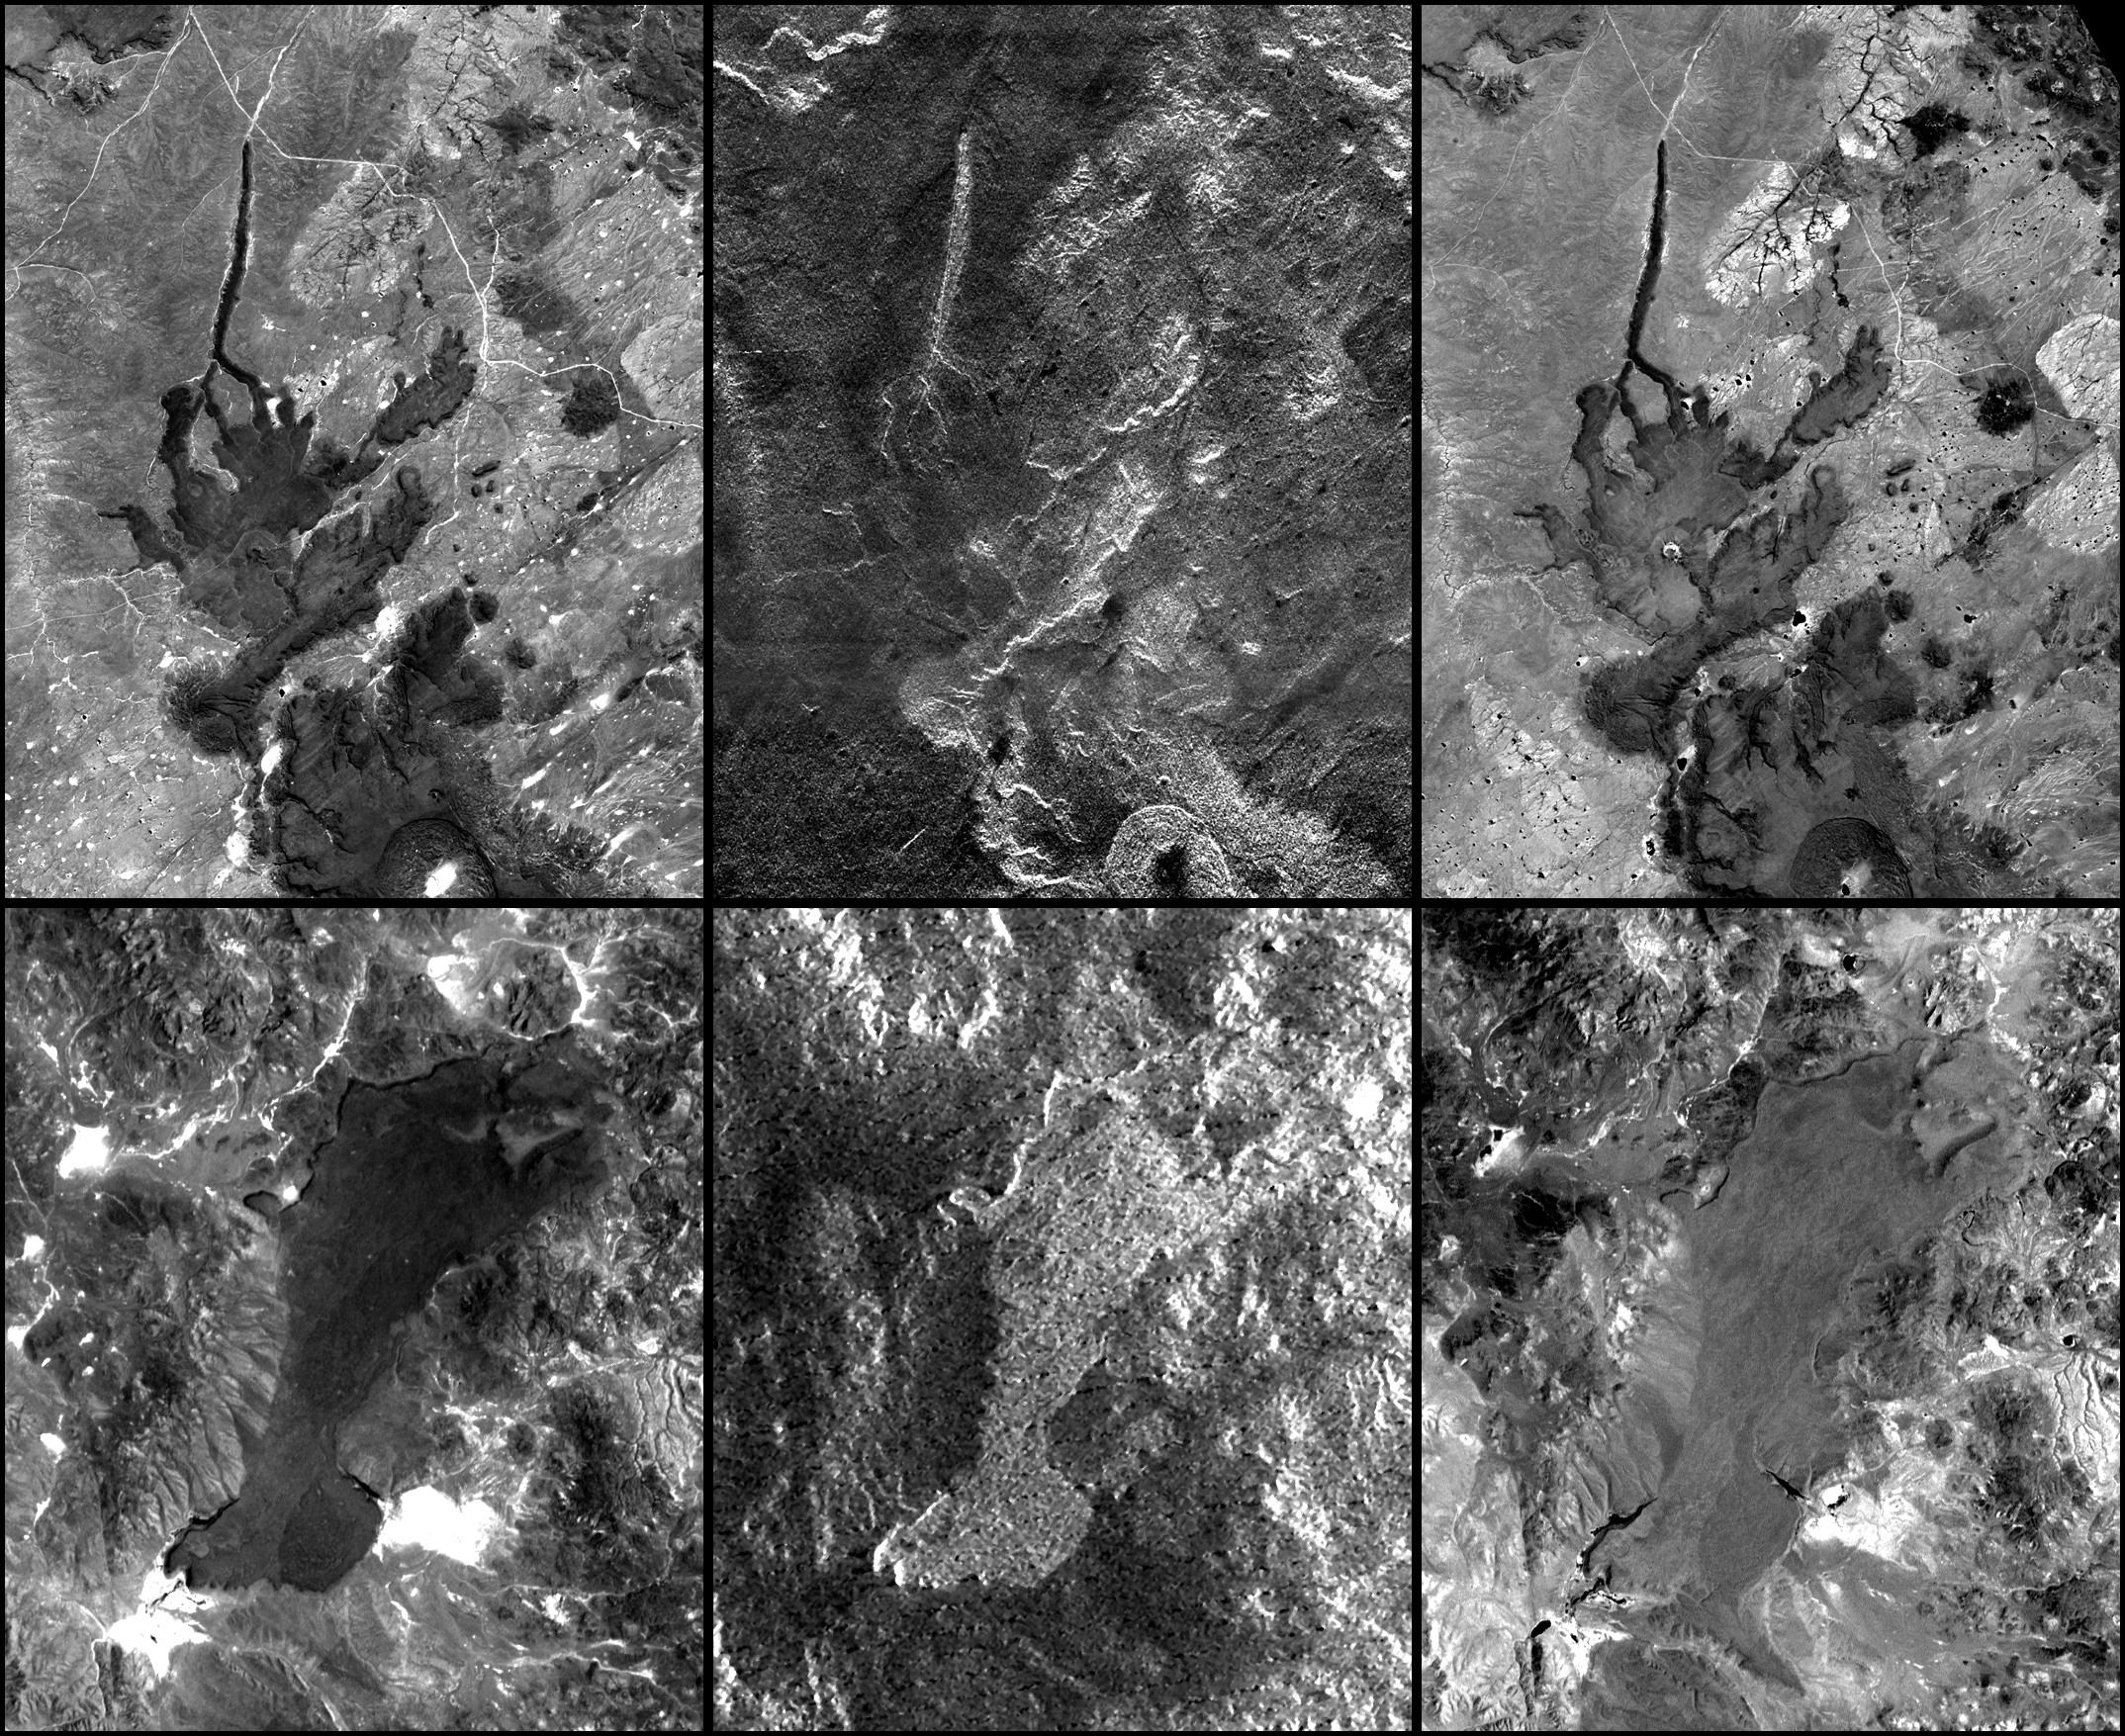

SRTM Radar – Landsat Image Comparison, Patagonia, Argentina

In addition to an elevation model of most of Earth’slandmass, the Shuttle Radar Topography Mission will produce C-band radar imagery of the same area. This imagery is essentially a 10-day snapshot view of the Earth, as observed with 5.8 centimeter wavelength radar signals that were transmitted from the Shuttle, reflected by the Earth, and then recorded on the Shuttle. This six-image mosaic shows two examples of SRTM radar images (center) with comparisons to images acquired by the Landsat 7 satellite in the visible wavelengths (left) and an infrared wavelength (right). Both sets of images show lava flows in northern Patagonia, Argentina. In each case, the lava flows are relatively young compared to the surrounding rock formations.

In visible light (left) image brightness corresponds to mineral chemistry and — as expected — both lava flows appear dark. Generally, the upper flow sits atop much lighter bedrock, providing good contrast and making the edges of the flow distinct. However, the lower flow borders some rocks that are similarly dark, and the flow boundaries are somewhat obscured. Meanwhile, in the radar images (center), image brightness corresponds to surface roughness (and topographic orientation) and substantial differences between the flows are visible. Much of the top flow appears dark, meaning it is fairly smooth. Consequently, it forms little or no contrast with the smooth and dark surrounding bedrock and thus virtually vanishes from view. However, the lower flow appears rough and bright and mostly forms good contrast with adjacent bedrock such that the flow is locally more distinct here than in the visible Landsat view. For further comparison, infrared Landsat images (right) again show image brightnesses related to mineral chemistry, but the lava flows appear lighter than in the visible wavelengths. Consequently, the lower lava flow becomes fairly obscure among the various surrounding rocks, just as the upper flow did in the radar image. The various differences among all of these images illustrate the importance of illumination wavelength in image interpretation.

The Landsat 7 Thematic Mapper images used here were provided to the SRTM project by the United States Geological Survey, Earth Resources Observation Systems (EROS) Data Center, Sioux Falls, South Dakota.

The radar images shown here were acquired by the Shuttle Radar Topography Mission (SRTM) aboard the Space Shuttle Endeavour, launched on February 11, 2000. SRTM used the same radar instrument that comprised the Spaceborne Imaging Radar-C/X-Band Synthetic Aperture Radar (SIR-C/X-SAR) that flew twice on the Space Shuttle Endeavour in 1994. SRTM was designed to collect three-dimensional measurements of the Earth’s surface. To collect the 3-D data, engineers added a 60-meter-long (200-foot) mast, installed additional C-band and X-band antennas, and improved tracking and navigation devices. The mission is a cooperative project between the National Aeronautics and Space Administration (NASA), the National Imagery and Mapping Agency (NIMA) of the U.S. Department of Defense (DoD), and the German and Italian space agencies. It is managed by NASA’s Jet Propulsion Laboratory, Pasadena, CA, for NASA’s Earth Science Enterprise,Washington, DC.

Size (top set): 21.3 kilometers (13.2 miles) x 25.0 kilometers (15.5 miles)
Size (bottom set): 44.1 kilometers (27.3 miles) x 56.0 kilometers (34.7 miles)
Location: 41.5 deg. South lat., 69 deg. West lon.
Orientation: North toward upper left (top set), North toward upper right (bottom set)
Image Data: Landsat bands 1,2,3 (left); SRTM Radar (middle); Landsat band 7 (right)
Date Acquired: February 19, 2000 (SRTM), January 22, 2000 (Landsat)

Credit: NASA/JPL/NIMA